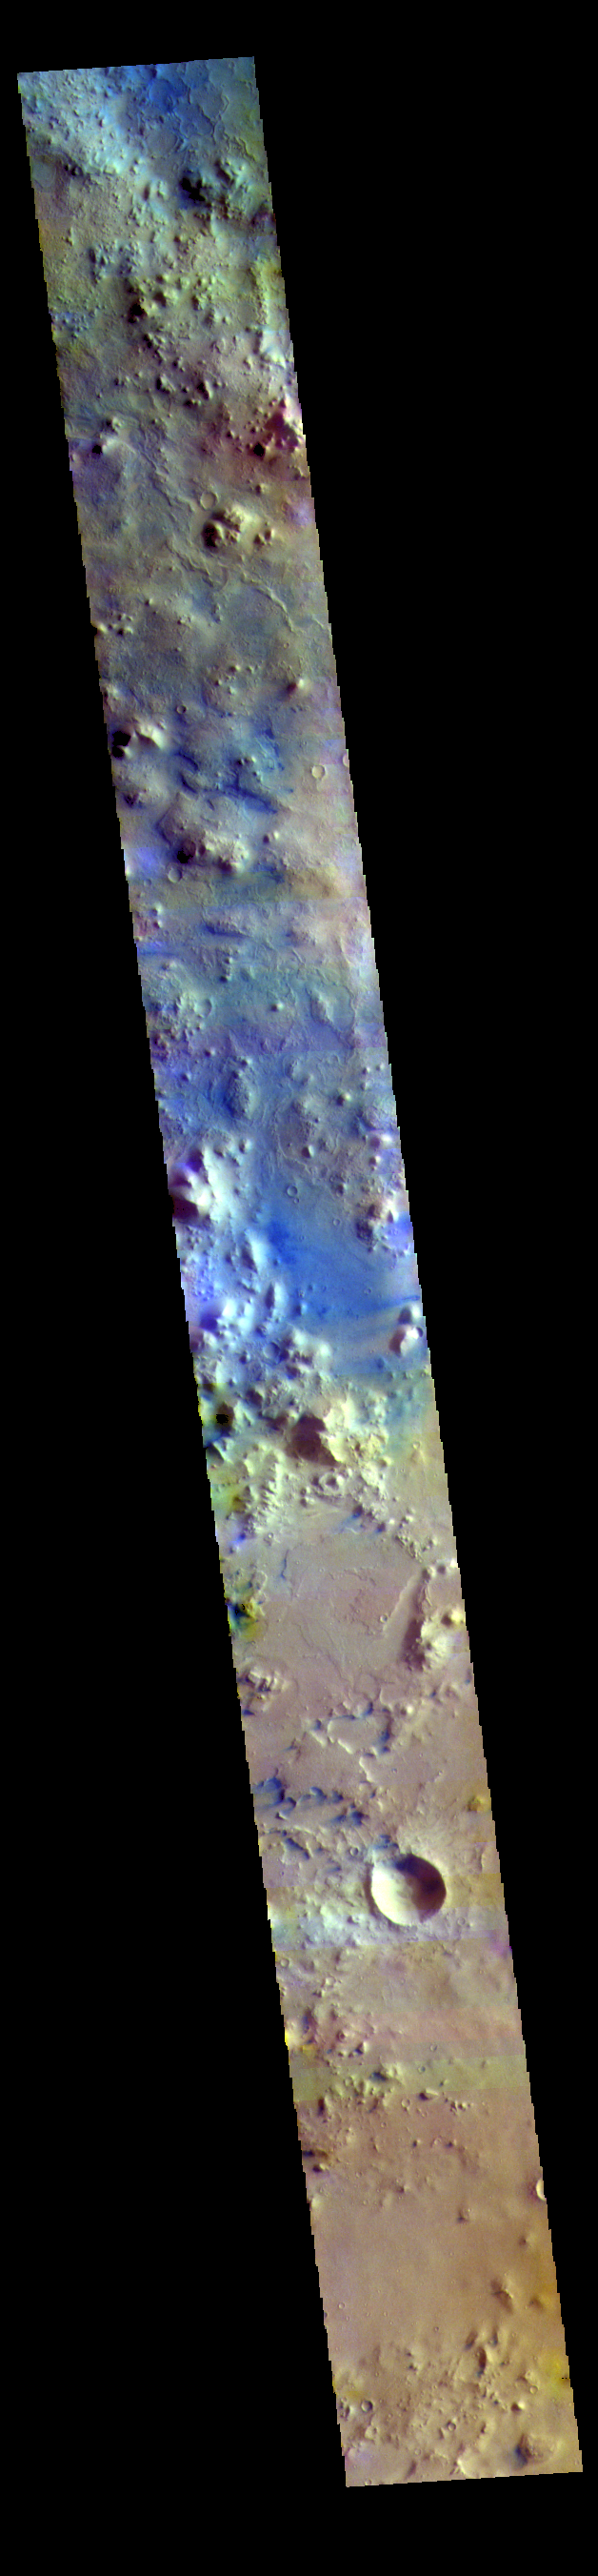

Terra Sabaea – False Color

This image is located between Terra Sabaea and Isidis Planitia basin. Blue tones in this band configuration indicate basaltic sands. The sands are more prevalent in the plains at the upper frame part of the image, and only occur in limited number of depressions in the bottom half of the image. The underlying reason for the difference may related to sand abundance or sand mobility by the wind.

The THEMIS VIS camera contains 5 filters. The data from different filters can be combined in multiple ways to create a false color image. These false color images may reveal subtle variations of the surface not easily identified in a single band image.

Credit: NASA/JPL-Caltech/ASU